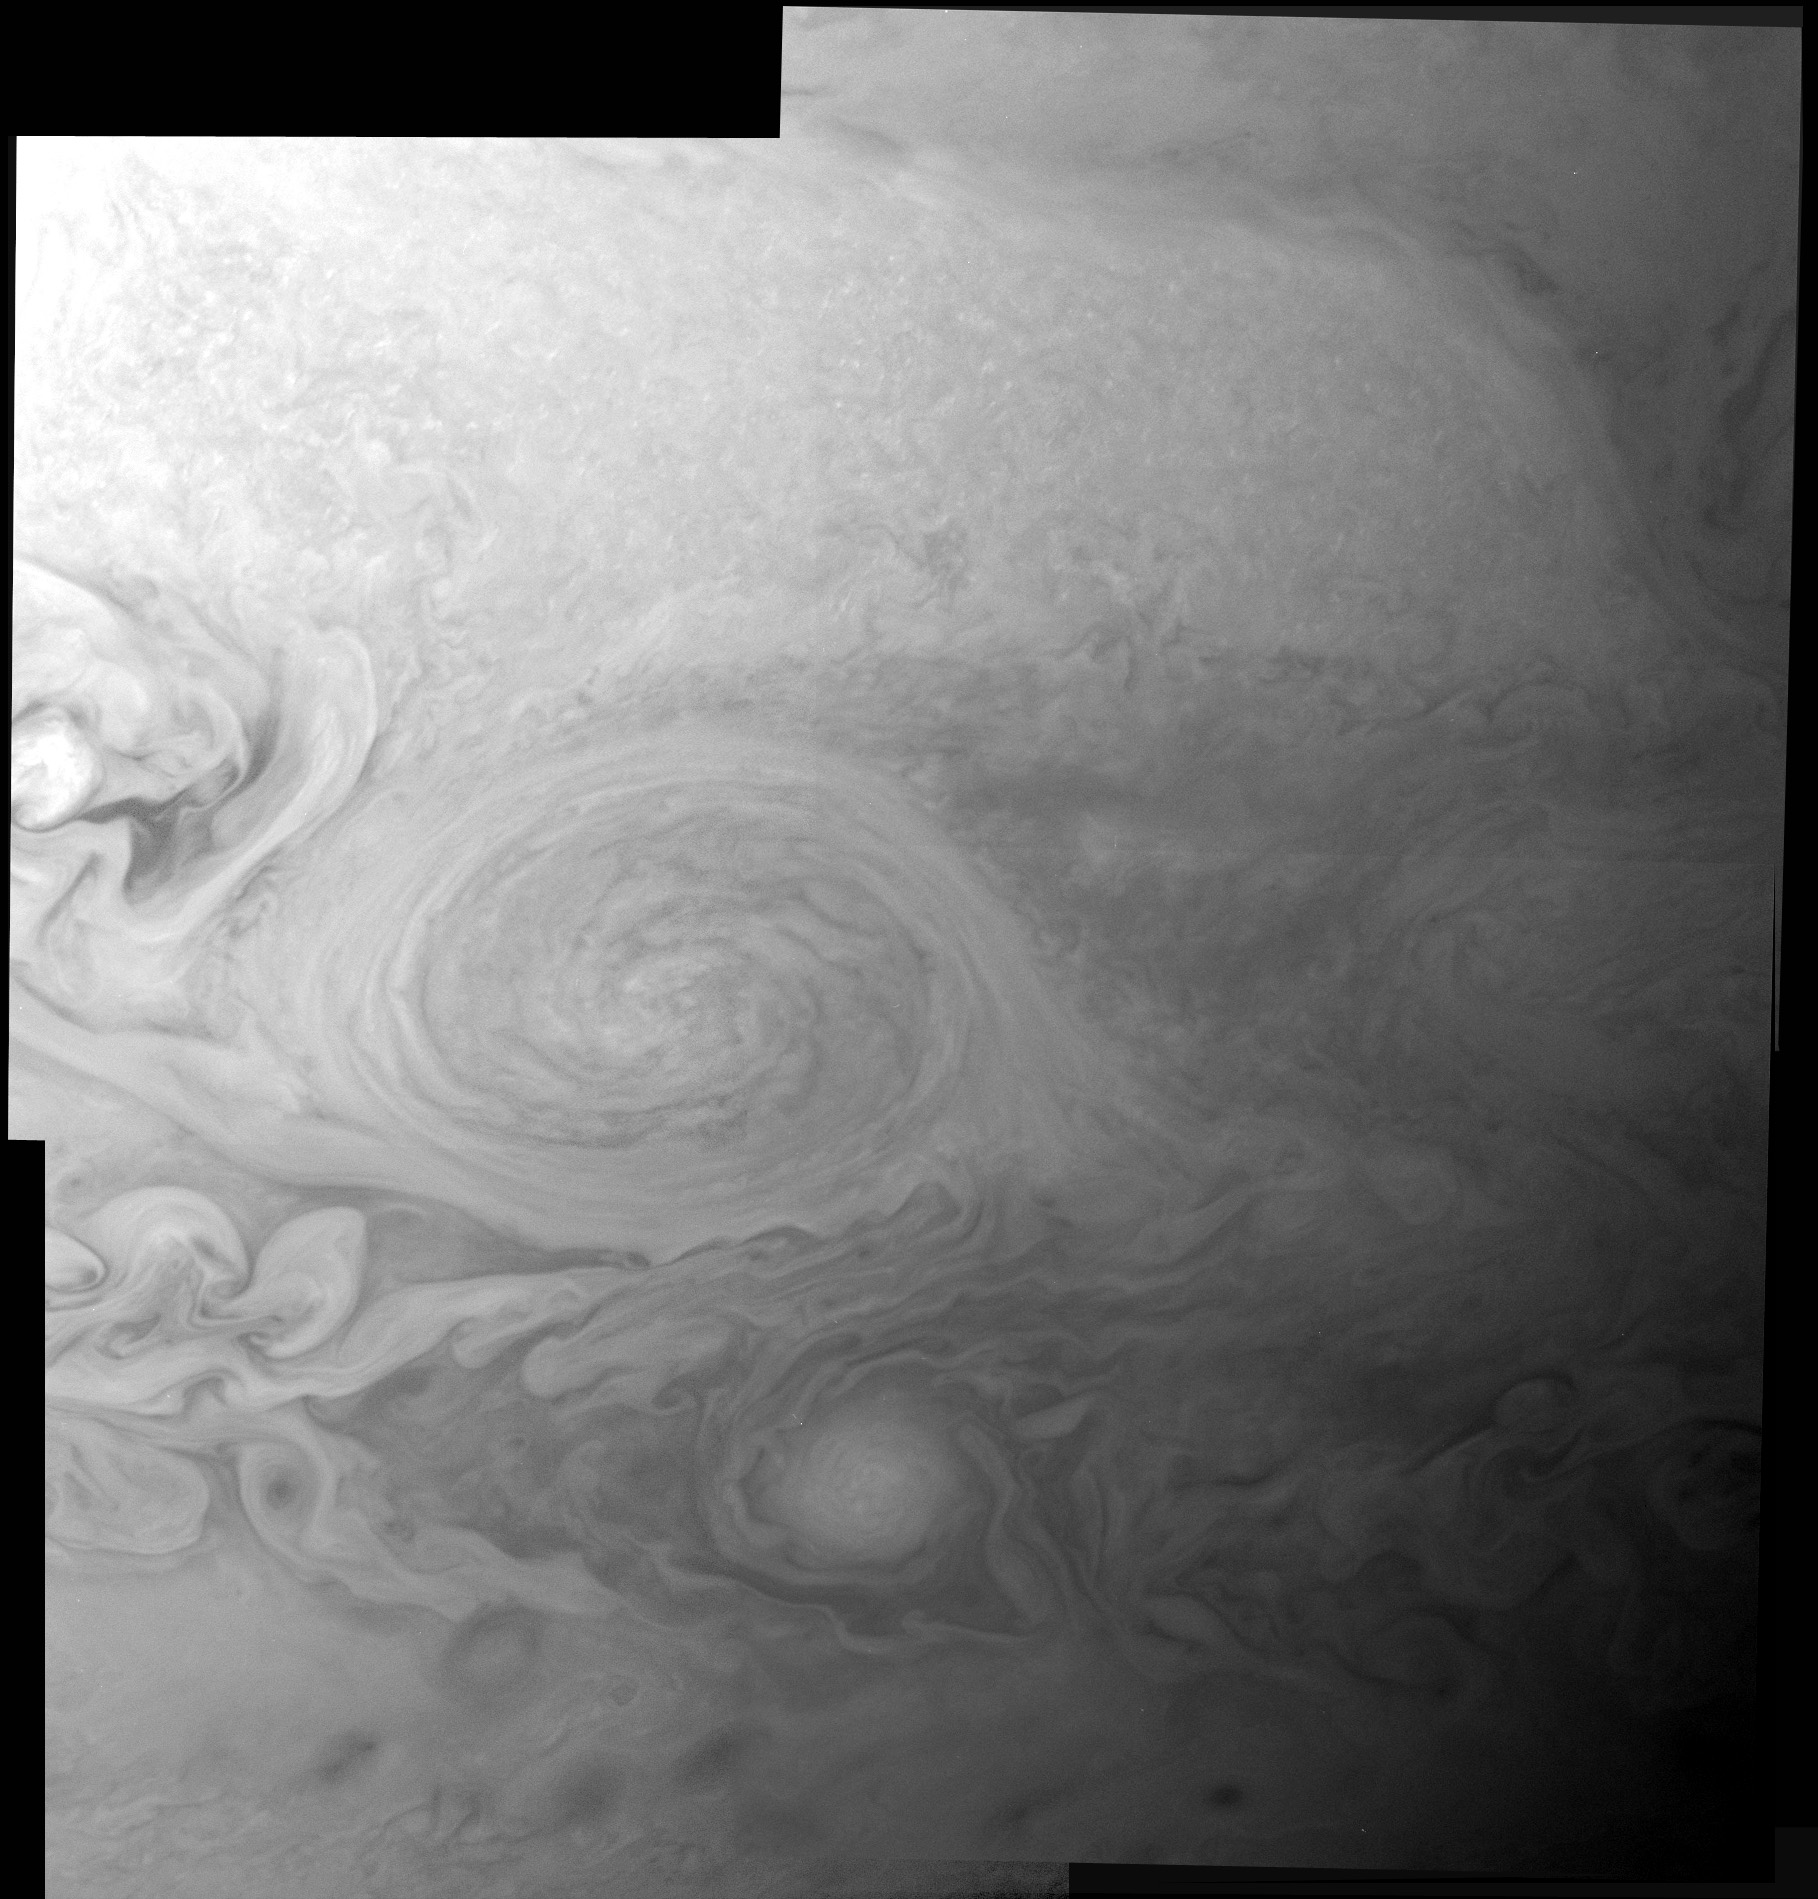

LORRI Takes an Even Closer Look at the Little Red Spot

LORRI took this mosaic 9½ hours — or not quite one Jupiter rotation period — after snapping its previous images of the Little Red Spot on Feb 26, 2007 (see PIA09294), at a longer range of 3.5 million kilometers (2.2 million miles) and at a lower resolution of 17 kilometers (10.5 miles) per pixel. The new mosaic was obtained with the Little Red Spot closer to the center of the visible disk of Jupiter, so there is less foreshortening and better illumination.

The Little Red Spot is an Earth-sized storm on Jupiter that changed its color from white to red in 2005. Swimming to the east, its clouds rotate counterclockwise (or in the anticyclonic direction), meaning that it is a high-pressure region. In that sense, the Little Red Spot is the opposite of a hurricane on Earth, which is a low-pressure region – and it is of course much larger than any hurricane on Earth.

Scientists don’t know exactly how or why the storm turned red — though they speculate that the change could stem from a surge of exotic compounds from deep within Jupiter, caused by an intensification of the storm system. In particular, sulfur-bearing cloud droplets might have been propelled about 50 kilometers into the upper level of ammonia clouds, where brighter sunlight bathing the cloud tops released the red-hued sulfur embedded in the droplets – causing the storm to turn red. A similar mechanism has been proposed for the Little Red Spot’s “big brother,” the Great Red Spot, a massive energetic storm system that has existed for centuries.

The smaller, brighter oval to the south of the Little Red Spot is another storm moving more rapidly to the east, as can be seen by comparing the previous mosaic to the newer one. Any feature that moved by as much as 100 pixels between the earlier mosaic and the new one — as many features have done — has shifted at an average relative speed faster than 95 miles per hour, indicating hurricane force winds. The awesome violence of the storms in Jupiter’s atmosphere contrasts with the serene isolation of New Horizons’ LORRI, snapping pictures from millions of miles away.

“The new images are further proof that LORRI is one of the best imagers ever flown on a planetary mission,” says Dr. Andy Cheng, the LORRI principal investigator from the Applied Physics Laboratory, “and more delights are yet to come.”

Credit: NASA/Johns Hopkins University Applied Physics Laboratory/Southwest Research Institute